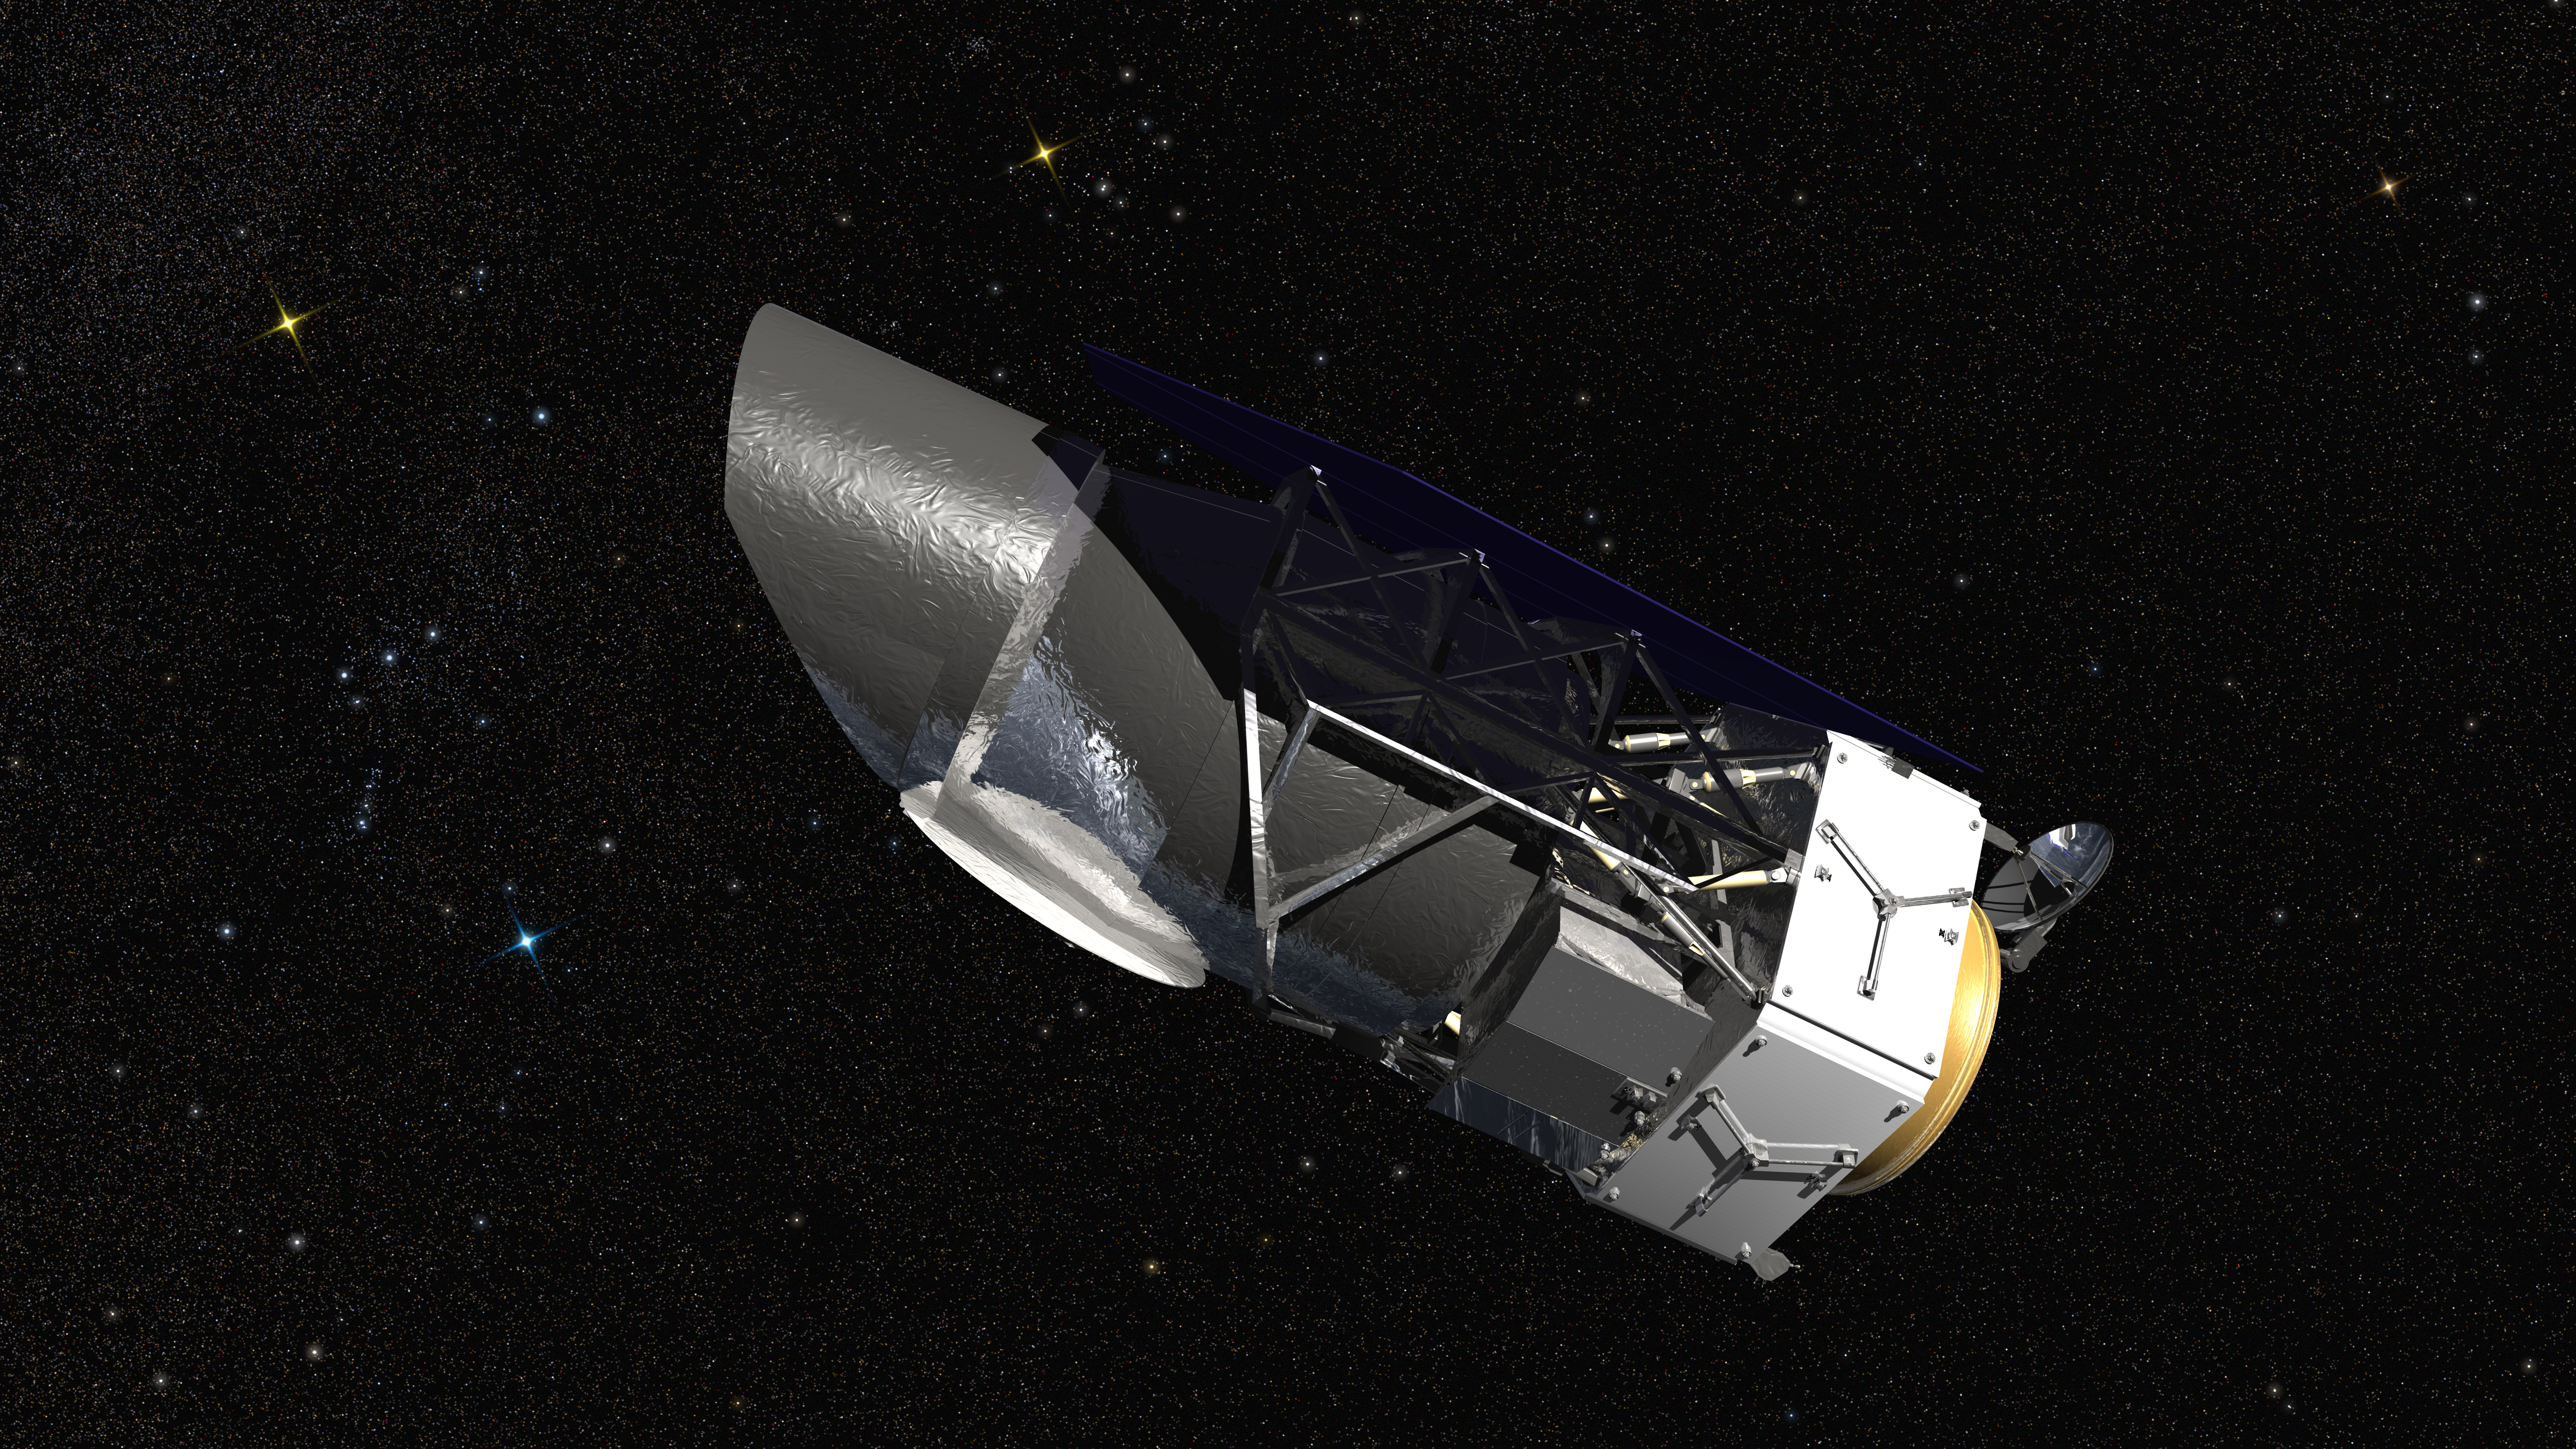

WFIRST Artist’s Concept

WFIRST, the Wide Field Infrared Survey Telescope, is shown here in an artist’s rendering. It will carry a Wide Field Instrument to provide astronomers with Hubble-quality images covering large swaths of the sky, and enabling several studies of cosmic evolution. Its Coronagraph Instrument will directly image exoplanets similar to those in our own solar system and make detailed measurements of the chemical makeup of their atmospheres.

WFIRST is managed at Goddard, with participation by NASA’s Jet Propulsion Laboratory in Pasadena, California, the Space Telescope Science Institute in Baltimore, the Infrared Processing and Analysis Center, also in Pasadena, and a science team comprised of members from U.S. research institutions across the country.

The mission is led by NASA’s Goddard Space Flight Center in Greenbelt, Maryland. NASA’s Jet Propulsion Laboratory in Pasadena, California, will manage the mission’s 7.8-foot (2.4-meter) telescope and deliver the coronagraph, an instrument to help image and characterize planets around other stars. The Infrared Processing and Analysis Center (IPAC) at the California Institute of Technology in Pasadena will share science center activities with the Space Telescope Science Institute in Baltimore, under Goddard leadership

Credit: NASA/Goddard Space Flight Center/Conceptual Image Lab